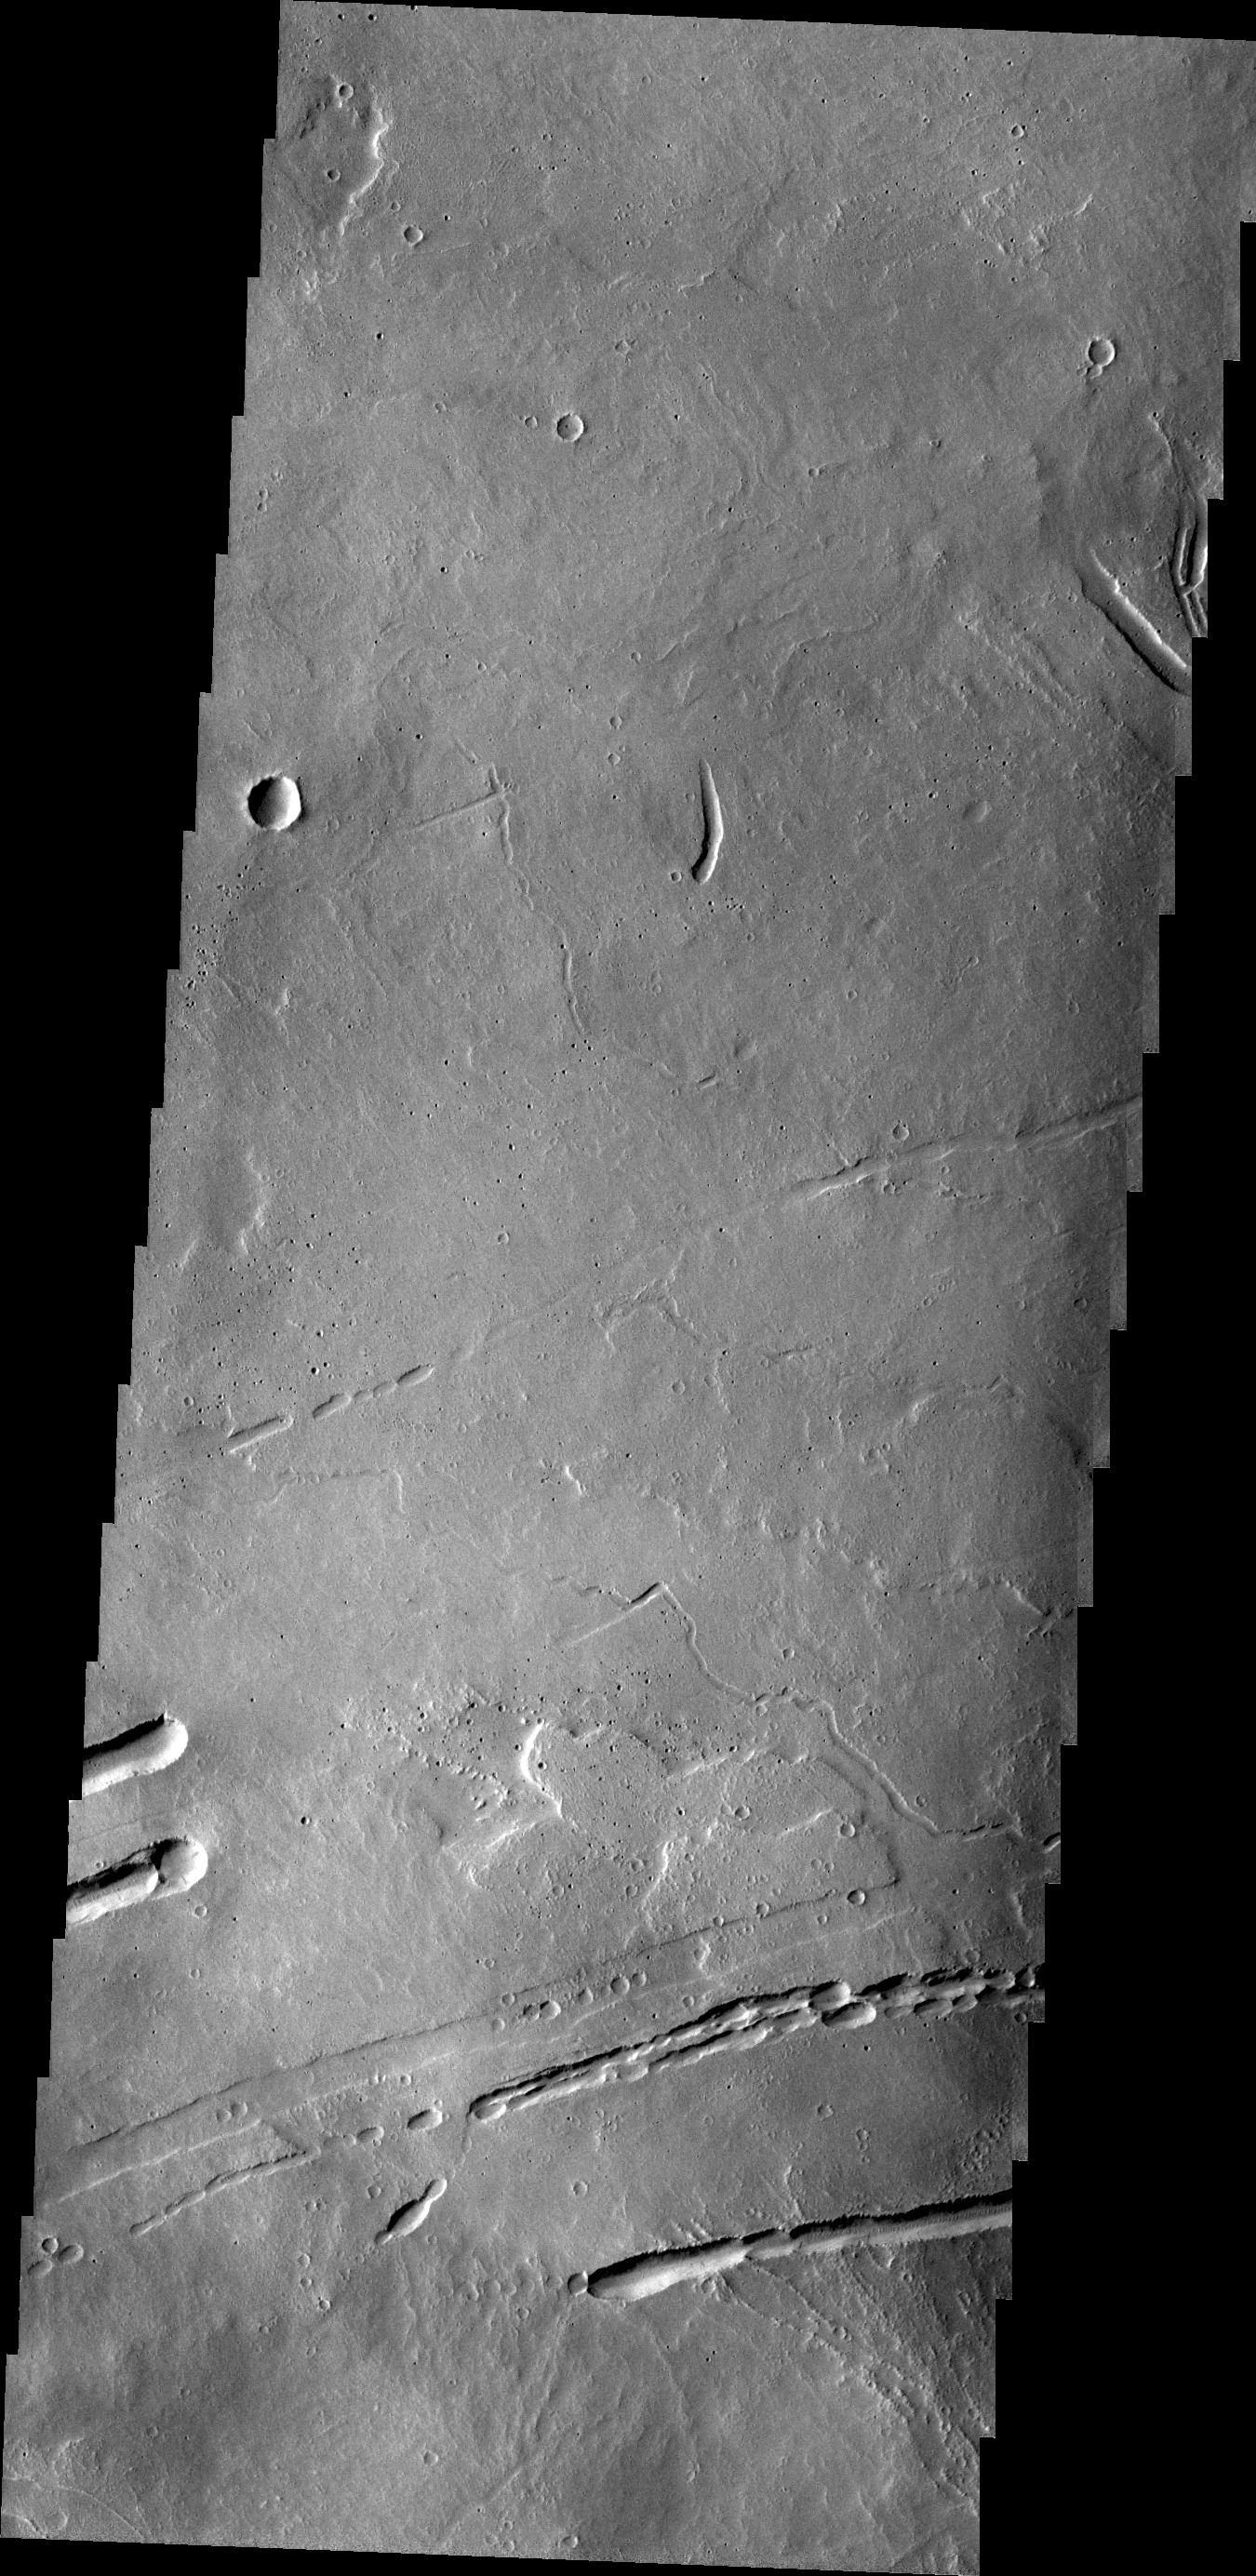

Ascraeus Mons

Today’s VIS image shows part of the lava field just off the northern flank of Ascraeus Mons. The depressions are collapse features most likely related to lava tubes below the surface.

Credit: NASA/JPL/ASU